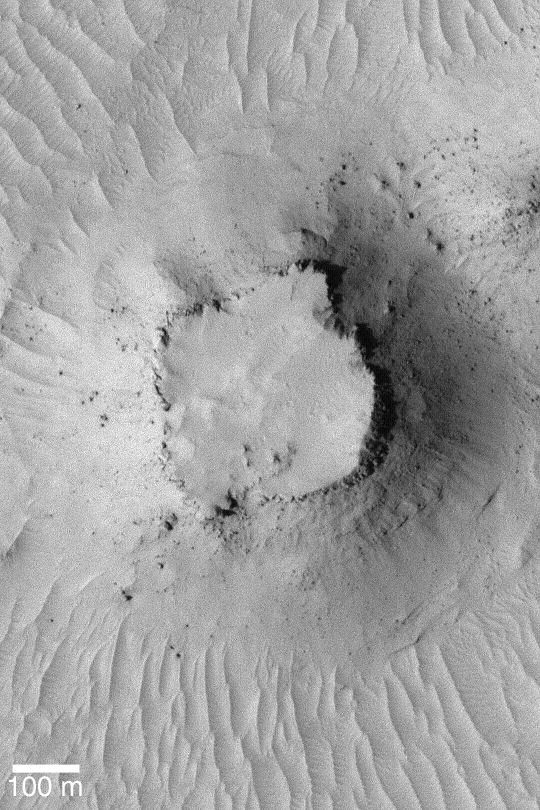

Small Martian Mesa

MGS MOC Release No. MOC2-381, 4 June 2003

This Mars Global Surveyor (MGS) Mars Orbiter Camera (MOC) image was acquired during the first week of June 2003. It shows a small mesa surrounded by a plain of dust-mantled dunes and ripples near 5.9°S, 202.8°W. Large, house-sized boulders have tumbled down the mesa slopes. This one of the highest resolution images from Mars, each pixel covers an area of 1.5 meters (5 feet) across. Sunlight illuminates the scene from the left.

Credit: NASA/JPL/Malin Space Science Systems